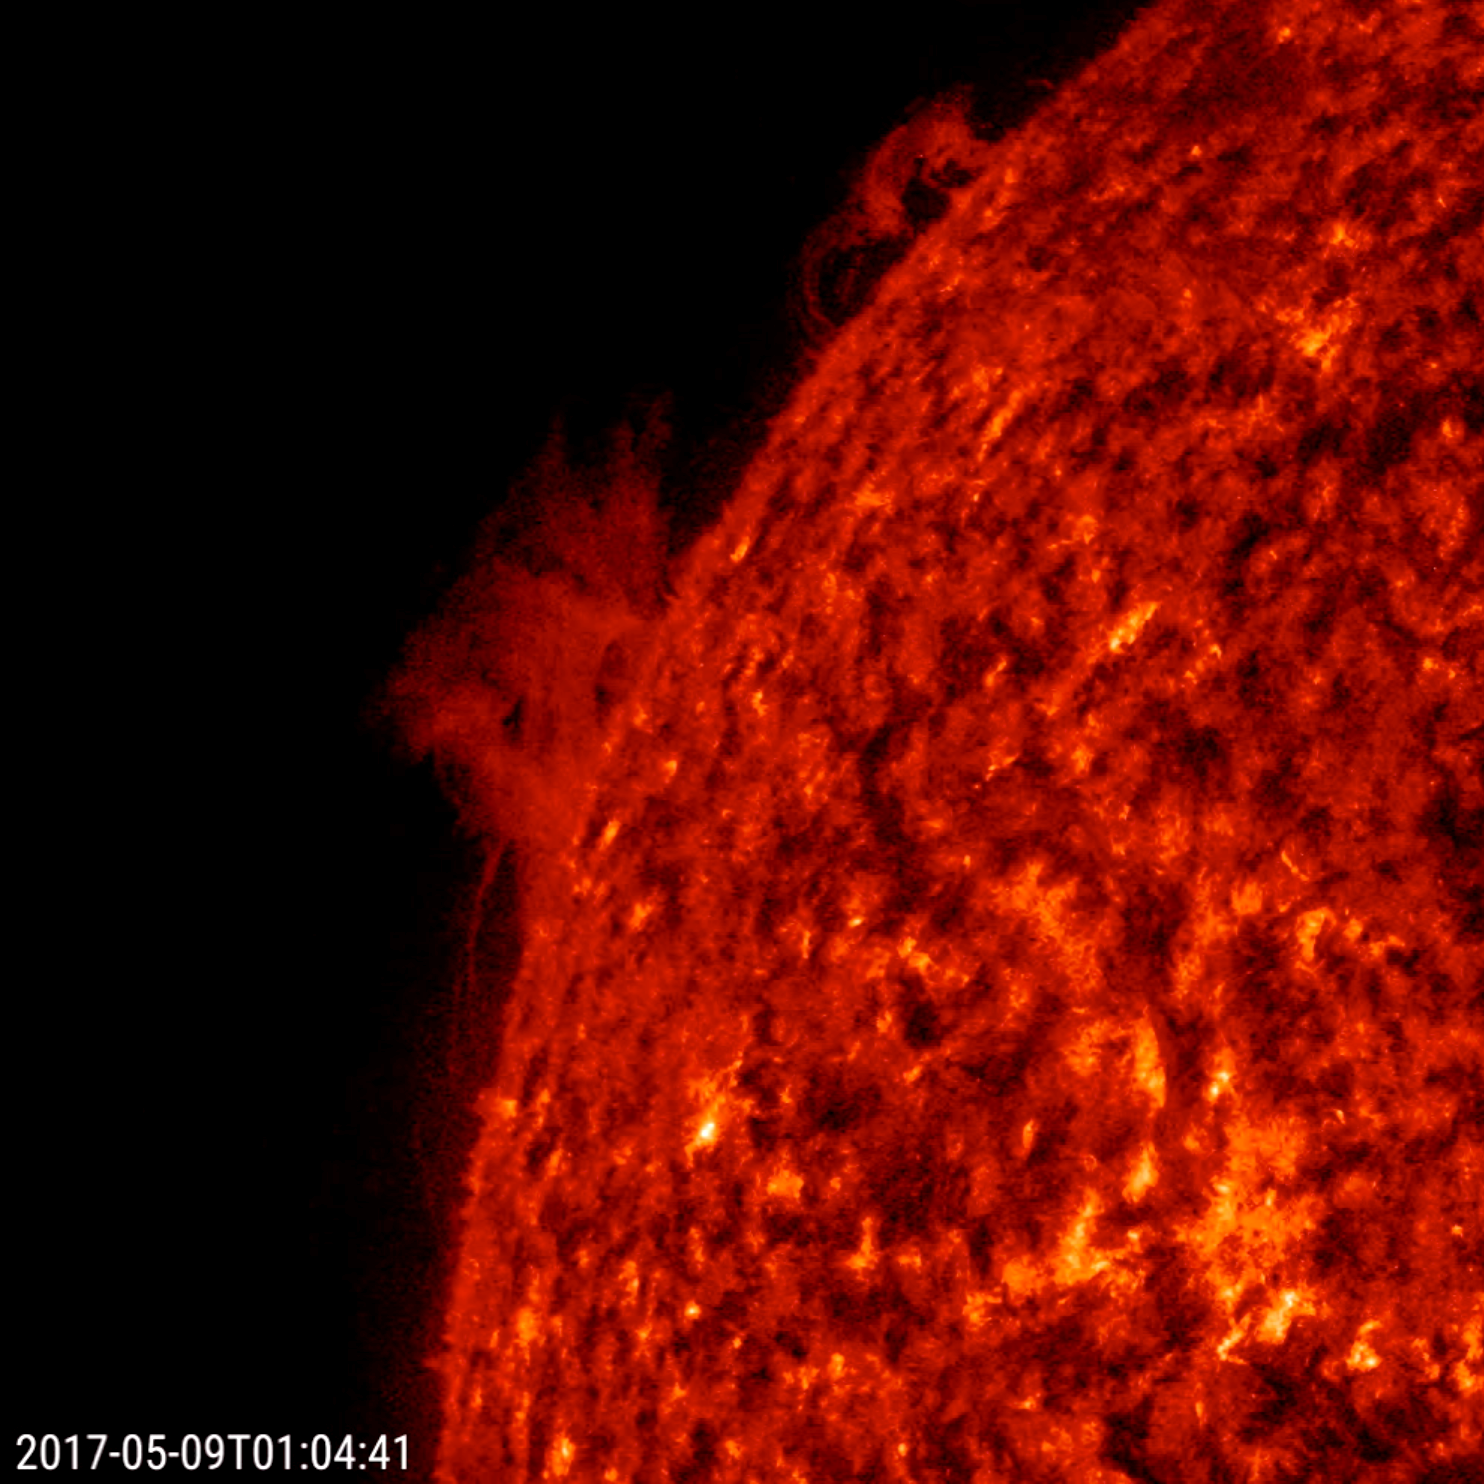

Two Prominences Unraveling

At the edge of the sun, a large prominence and a small prominence began to shift, turn and fall apart in less than one day (May 8-9, 2017). Prominences are notoriously unstable. Competing magnetic forces pulled the plasma back and forth until they dissipated. The images were taken in a wavelength of extreme ultraviolet light. The 18-second video clip is comprised of almost 600 frames being shown at 30 frames per second.

Movies
PIA21634_UnravelingProminences304_big.mp4
PIA21634_UnravelingProminences304_sm.mp4

SDO is managed by NASA’s Goddard Space Flight Center, Greenbelt, Maryland, for NASA’s Science Mission Directorate, Washington. Its Atmosphere Imaging Assembly was built by the Lockheed Martin Solar Astrophysics Laboratory (LMSAL), Palo Alto, California.

Credit: NASA/GSFC/Solar Dynamics Observatory